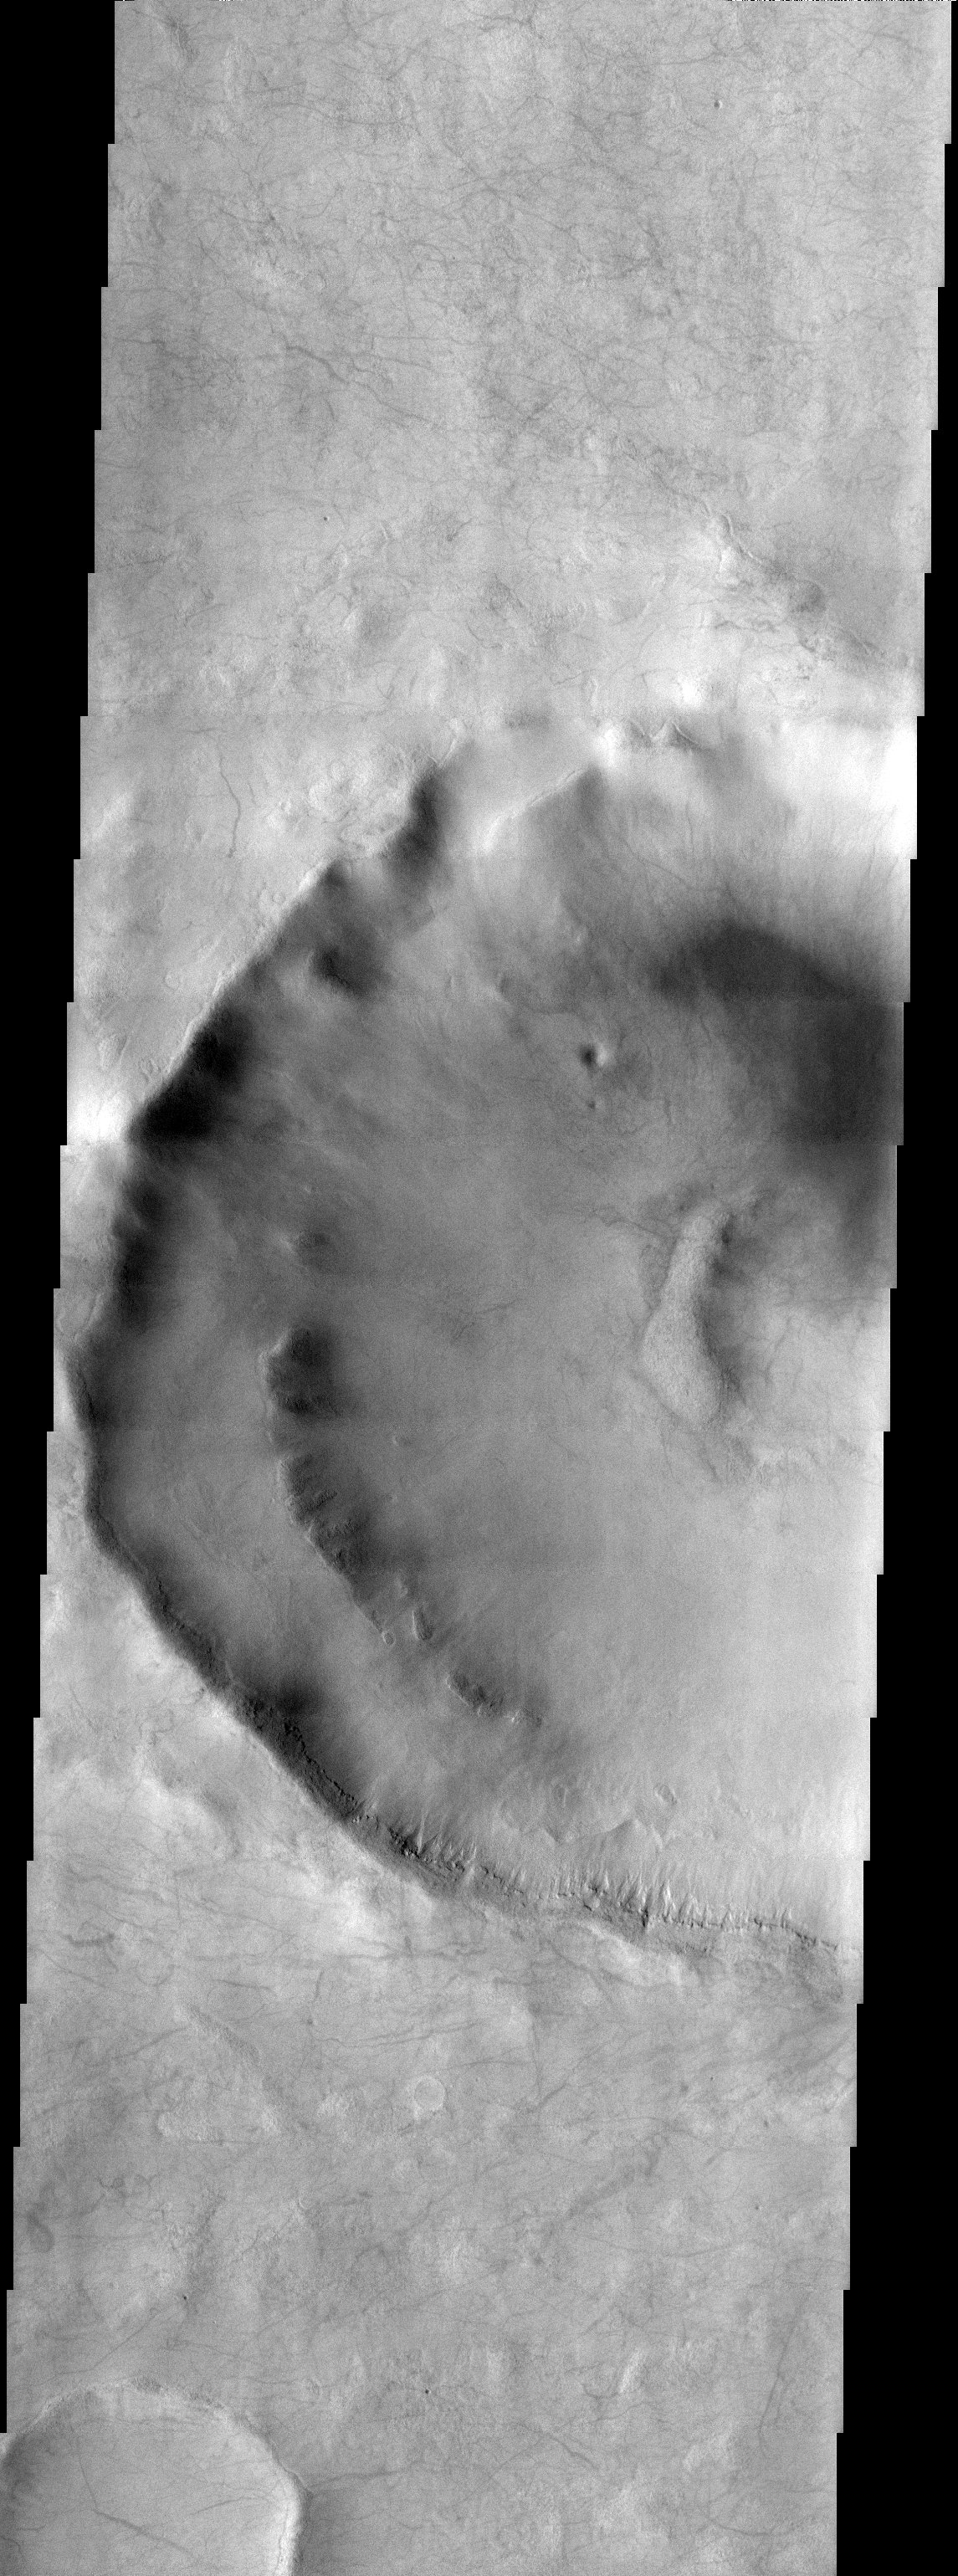

Devil’s Den in Terra Sirenum

Released 6 November 2003

A multitude of dust devil streaks are easily seen in this THEMIS image.

Image information: VIS instrument. Latitude -52.7, Longitude 206 East (154 West). 19 meter/pixel resolution.

Note: this THEMIS visual image has not been radiometrically nor geometrically calibrated for this preliminary release. An empirical correction has been performed to remove instrumental effects. A linear shift has been applied in the cross-track and down-track direction to approximate spacecraft and planetary motion. Fully calibrated and geometrically projected images will be released through the Planetary Data System in accordance with Project policies at a later time.

NASA’s Jet Propulsion Laboratory manages the 2001 Mars Odyssey mission for NASA’s Office of Space Science, Washington, D.C. The Thermal Emission Imaging System (THEMIS) was developed by Arizona State University, Tempe, in collaboration with Raytheon Santa Barbara Remote Sensing. The THEMIS investigation is led by Dr. Philip Christensen at Arizona State University. Lockheed Martin Astronautics, Denver, is the prime contractor for the Odyssey project, and developed and built the orbiter. Mission operations are conducted jointly from Lockheed Martin and from JPL, a division of the California Institute of Technology in Pasadena.

Credit: NASA/JPL/Arizona State University